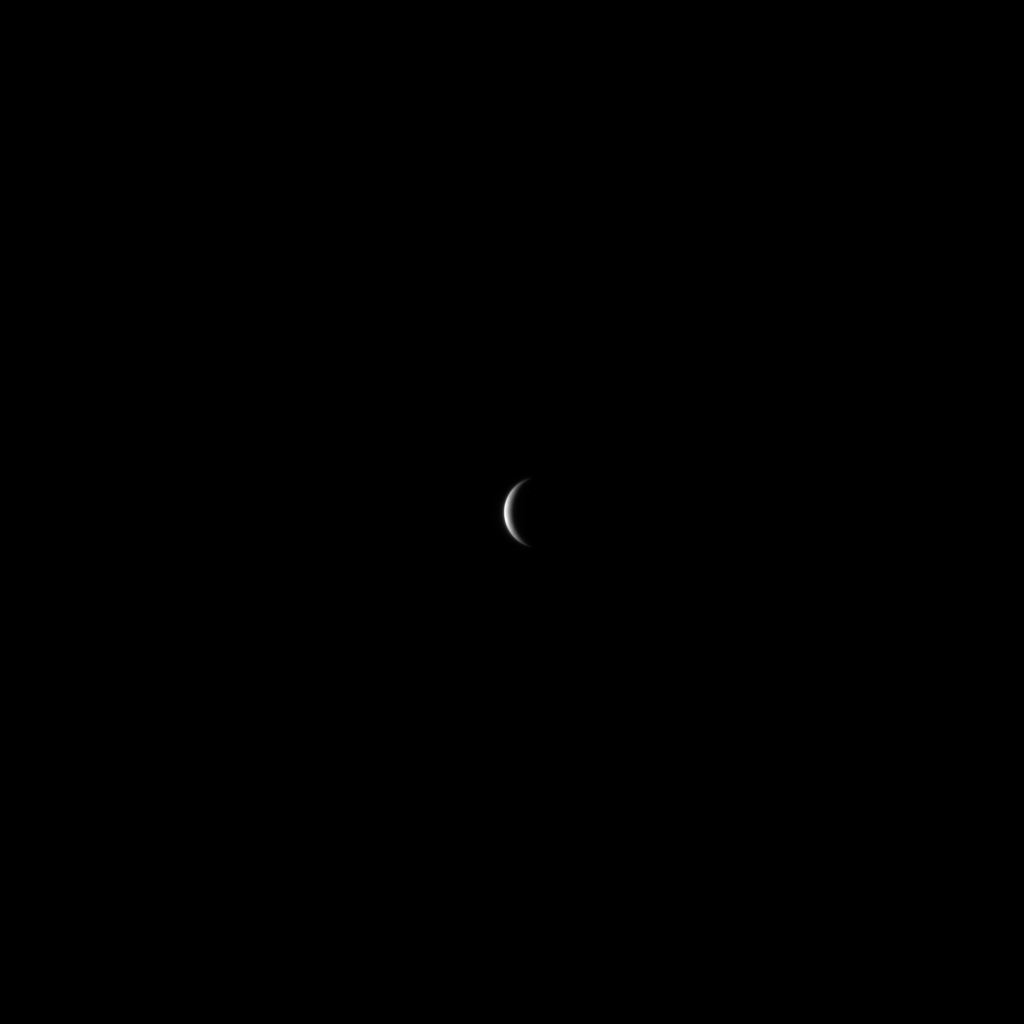

MESSENGER Readies for its Encounter with Mercury

On January 9, 2008, the MESSENGER spacecraft snapped one of its first images of Mercury at a distance of about 2.7 million kilometers (1.7 million miles) from the planet. The image was acquired with the Narrow Angle Camera, one half of MESSENGER’s Mercury Dual Imaging System (MDIS) instrument. Mercury is about 4880 kilometers (3030 miles) in diameter, and this image has a resolution of about 70 kilometers/pixel (43 miles/pixel). The MESSENGER spacecraft is fast approaching Mercury and will pass within 200 kilometers (124 miles) of the surface at 19:04:39 UTC (2:04:39 pm EST) on January 14, 2008. During this close encounter, MESSENGER will gather extensive scientific data about the planet, including measurements of Mercury’s magnetic field, observations of Mercury’s thin atmosphere, and images of the hemisphere of Mercury that has never before been viewed by a spacecraft.

MESSENGER is only the second spacecraft to visit the planet Mercury; the first was Mariner 10 in 1974. The data from MESSENGER’s first encounter with Mercury will help address key outstanding science questions about this little known planet. The MESSENGER mission will have two additional encounters with Mercury, in October 2008 and September 2009. All three encounters with Mercury provide gravity assists to enable MESSENGER to become the first spacecraft ever to orbit Mercury in March 2011.

Image acquired on January 9, 2008, 11:04 UTC.

These images are from MESSENGER, a NASA Discovery mission to conduct the first orbital study of the innermost planet, Mercury. For information regarding the use of images, see the MESSENGER image use policy.

Credit: NASA/Johns Hopkins University Applied Physics Laboratory/Carnegie Institution of Washington